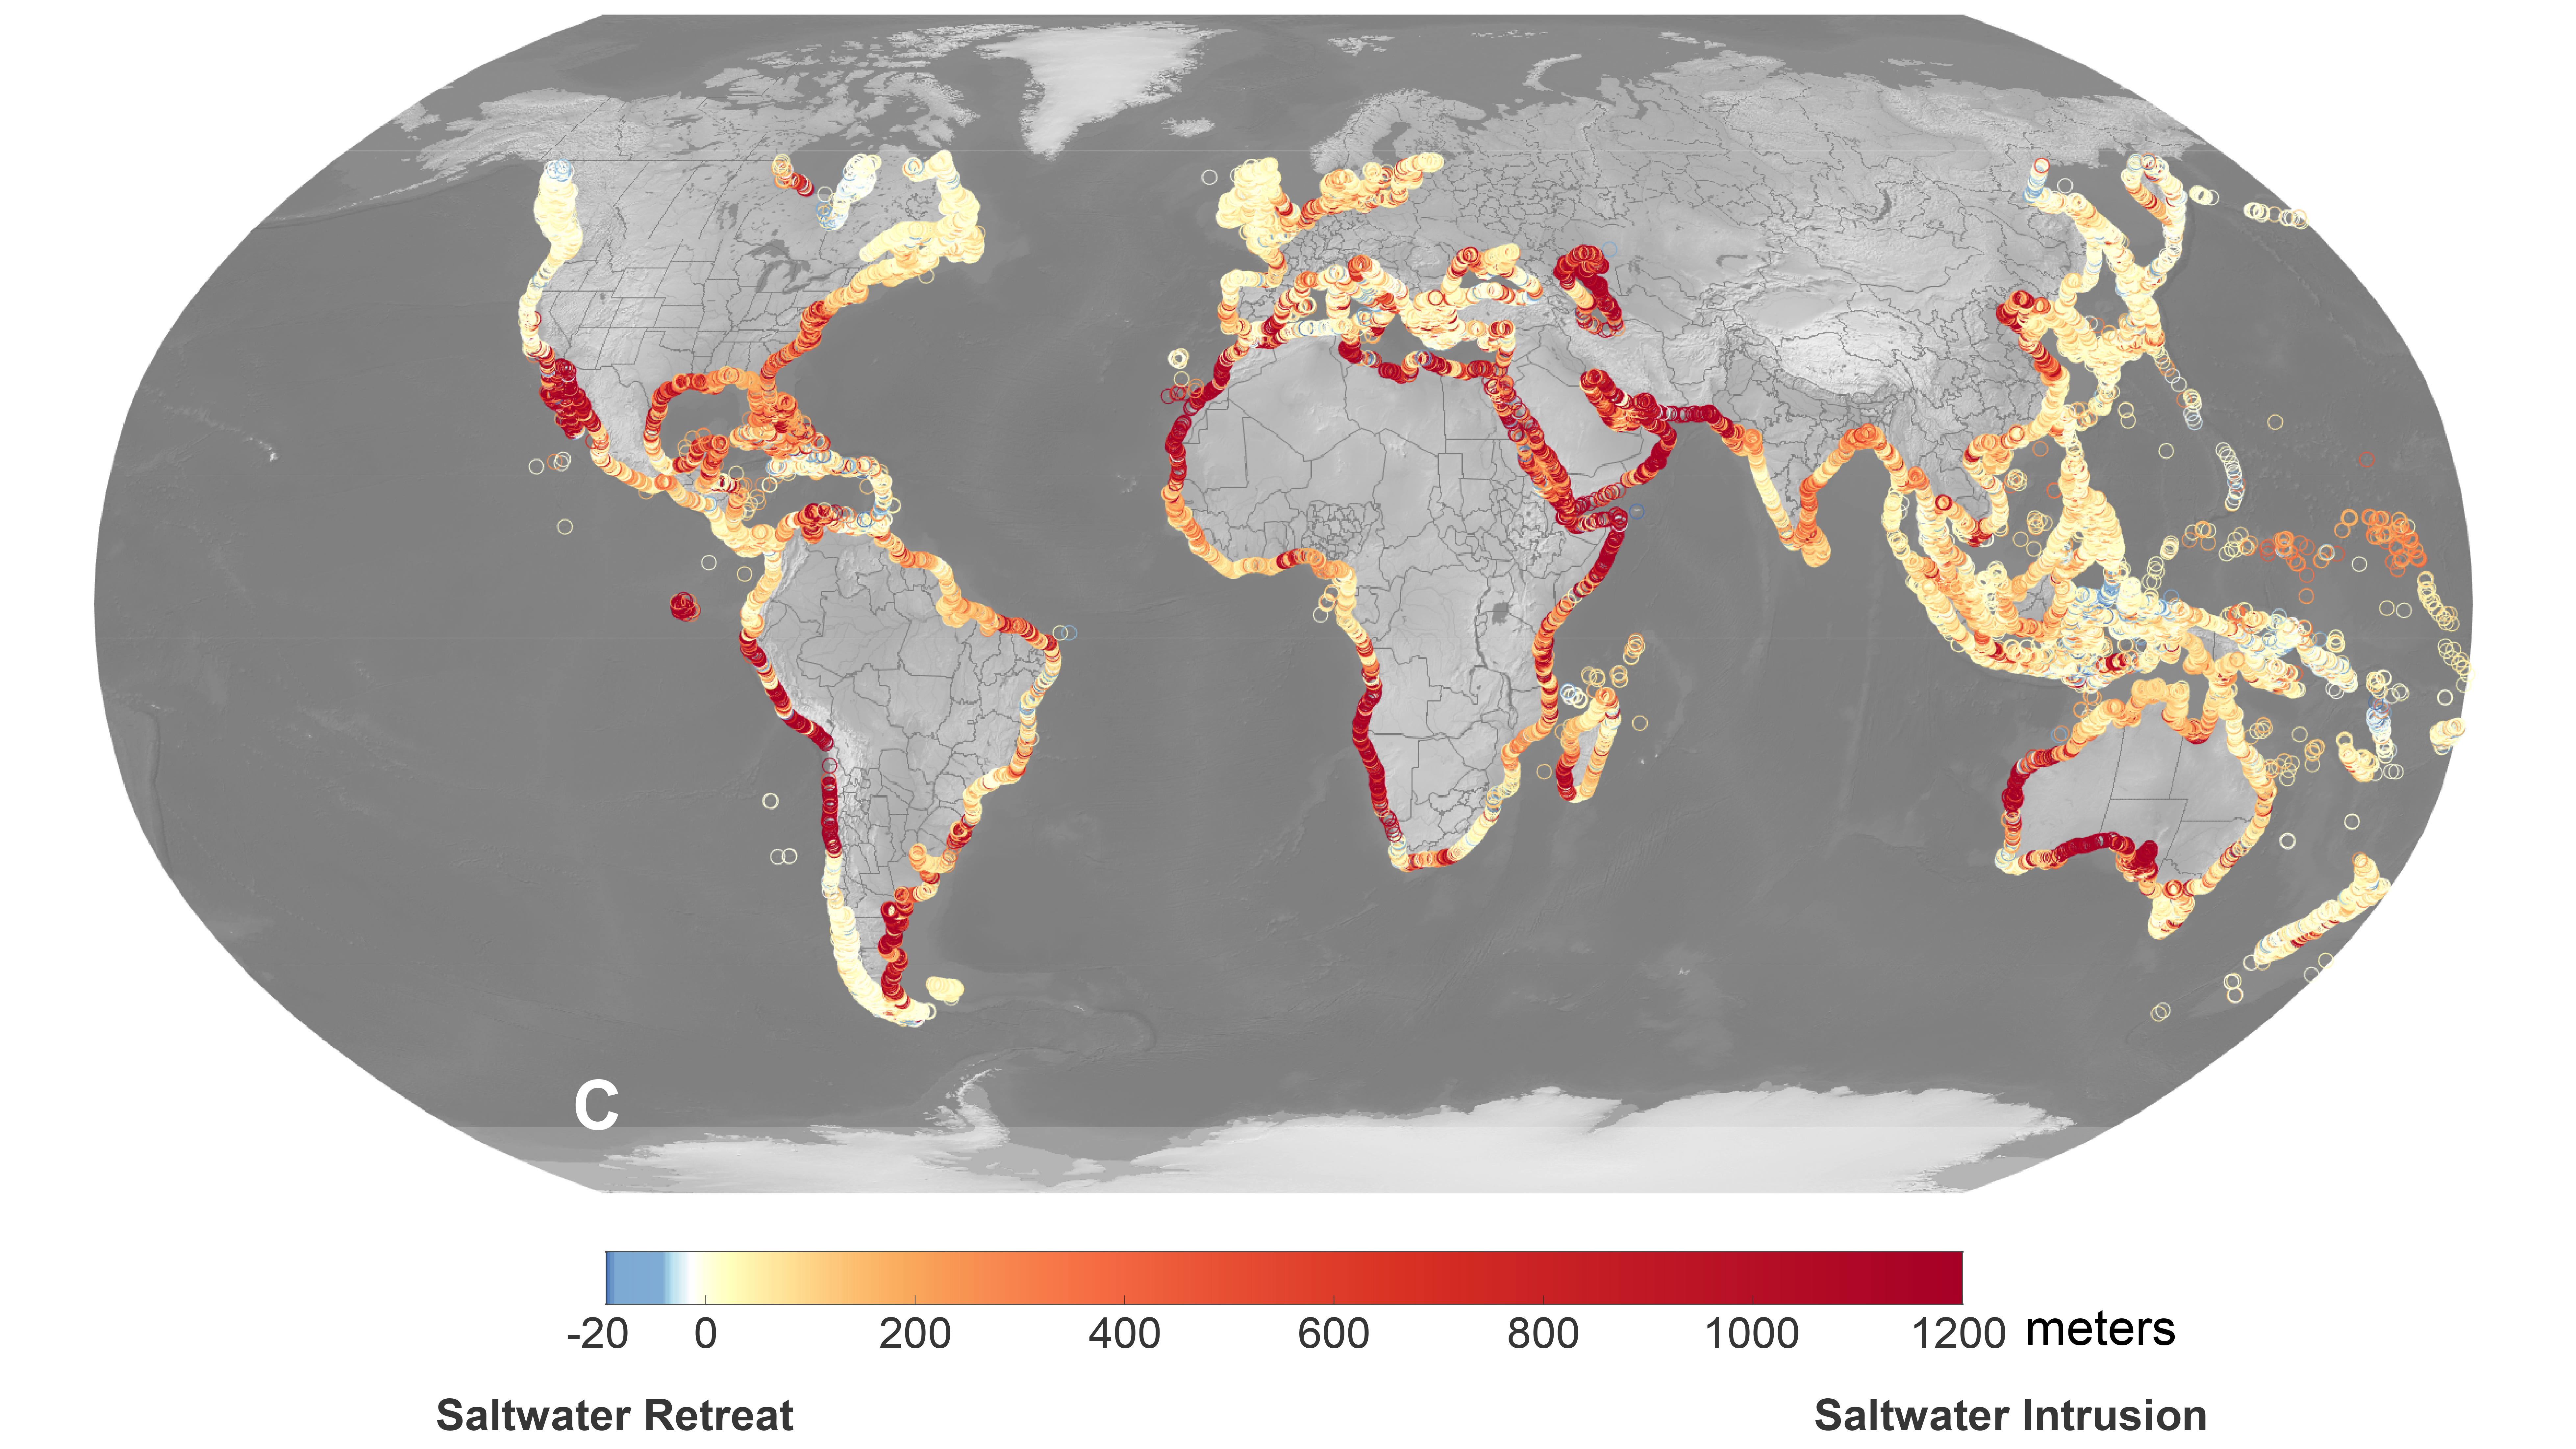

Projections of Saltwater Intrusion in Coastal Watersheds by 2100

A recent study led by researchers at NASA’s Jet Propulsion Laboratory in Southern California that seawater will infiltrate underground fresh water supplies in about 77% of coastal watersheds around the world by the year 2100, as illustrated in this graphic. Called saltwater intrusion, the phenomenon will result from the combined effects of sea level rise and slower replenishment of groundwater supplies due to warmer, drier regional climates, according to the study, which was funded by NASA and the U.S. Department of Defense and published in Geophysical Research Letters in November 2024.

In the graphic, areas that the study projected will experience the most severe saltwater intrusion are marked with red, while the few areas that will experience the opposite phenomenon, called saltwater retreat, are marked with blue.

Saltwater intrusion happens deep below coastlines, where two masses of water naturally run up against each other. Rainfall on land replenishes, or recharges, fresh water in coastal aquifers (essentially, underground rock and dirt that hold water), which tends to flow underground toward the ocean. Meanwhile, seawater, backed by the pressure of the ocean, tends to push inland. Although there’s some mixing in the transition zone where the two meet, the balance of opposing forces typically keeps the water fresh on one side and salty on the other.

Spurred by melting ice sheets and glaciers, sea level rise is causing coastlines to migrate inland and increasing the force pushing underground salt water landward. At the same time, slower groundwater recharge resulting from reduced rainfall and warmer weather patterns is weakening the force behind the fresh water in some areas.

Saltwater intrusion can render water in coastal aquifers undrinkable and useless for irrigation. It can also harm ecosystems and damage infrastructure.

Credit: NASA/JPL-Caltech